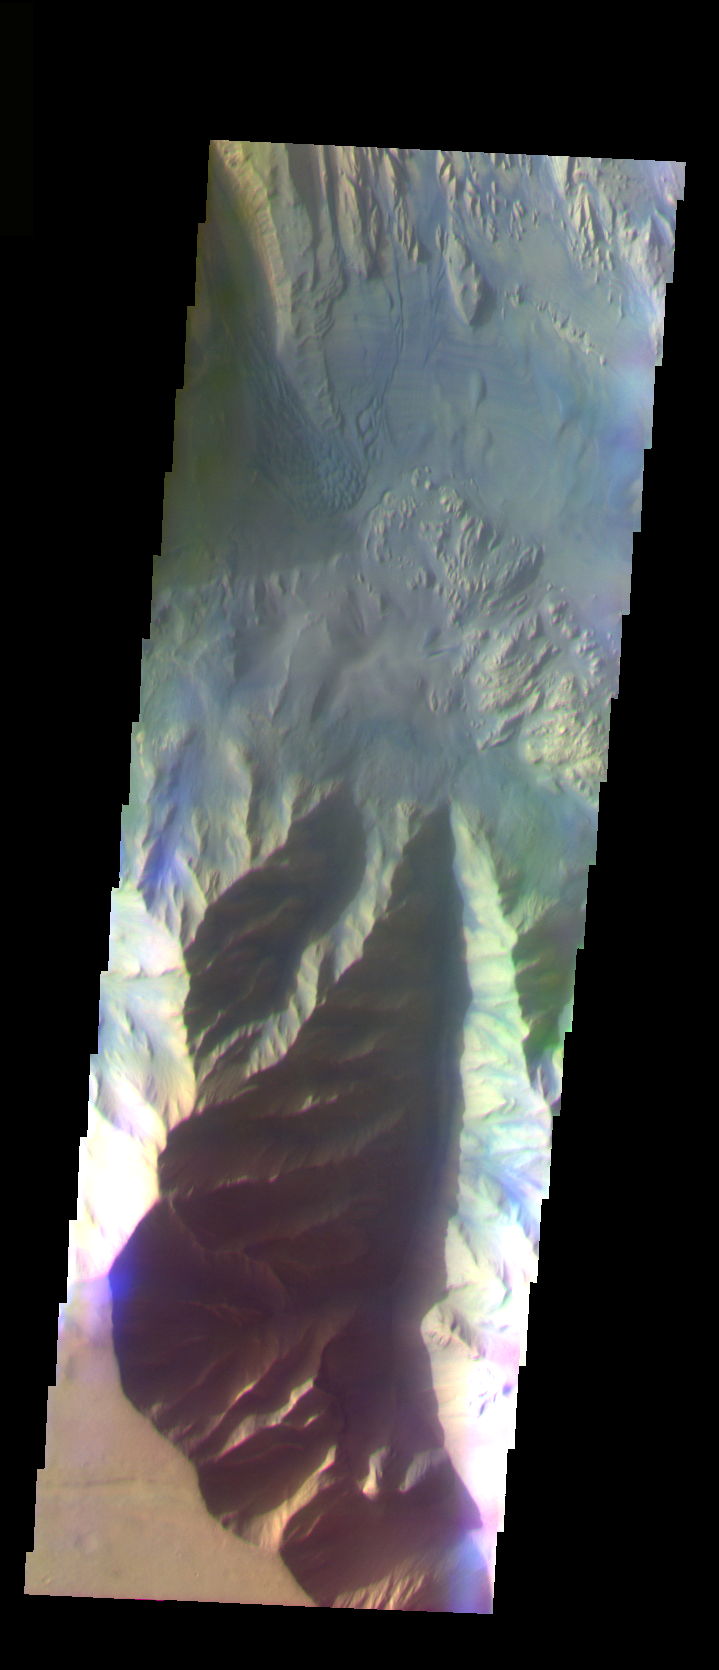

Hebes Chasma Wall

The THEMIS VIS camera is capable of capturing color images of the Martian surface using five different color filters. In this mode of operation, the spatial resolution and coverage of the image must be reduced to accommodate the additional data volume produced from using multiple filters. To make a color image, three of the five filter images (each in grayscale) are selected. Each is contrast enhanced and then converted to a red, green, or blue intensity image. These three images are then combined to produce a full color, single image. Because the THEMIS color filters don’t span the full range of colors seen by the human eye, a color THEMIS image does not represent true color. Also, because each single-filter image is contrast enhanced before inclusion in the three-color image, the apparent color variation of the scene is exaggerated. Nevertheless, the color variation that does appear is representative of some change in color, however subtle, in the actual scene. Note that the long edges of THEMIS color images typically contain color artifacts that do not represent surface variation.

This false color image of a canyon wall located in Hebes Chasma, was collected during the Southern Fall season. Hebes Chasma is located north of Valles Marineris.

Image information: VIS instrument. Latitude -1.5, Longitude 284.5 East (75.5 West). 35 meter/pixel resolution.

Note: this THEMIS visual image has not been radiometrically nor geometrically calibrated for this preliminary release. An empirical correction has been performed to remove instrumental effects. A linear shift has been applied in the cross-track and down-track direction to approximate spacecraft and planetary motion. Fully calibrated and geometrically projected images will be released through the Planetary Data System in accordance with Project policies at a later time.

NASA’s Jet Propulsion Laboratory manages the 2001 Mars Odyssey mission for NASA’s Office of Space Science, Washington, D.C. The Thermal Emission Imaging System (THEMIS) was developed by Arizona State University, Tempe, in collaboration with Raytheon Santa Barbara Remote Sensing. The THEMIS investigation is led by Dr. Philip Christensen at Arizona State University. Lockheed Martin Astronautics, Denver, is the prime contractor for the Odyssey project, and developed and built the orbiter. Mission operations are conducted jointly from Lockheed Martin and from JPL, a division of the California Institute of Technology in Pasadena.

Credit: NASA/JPL/Arizona State University